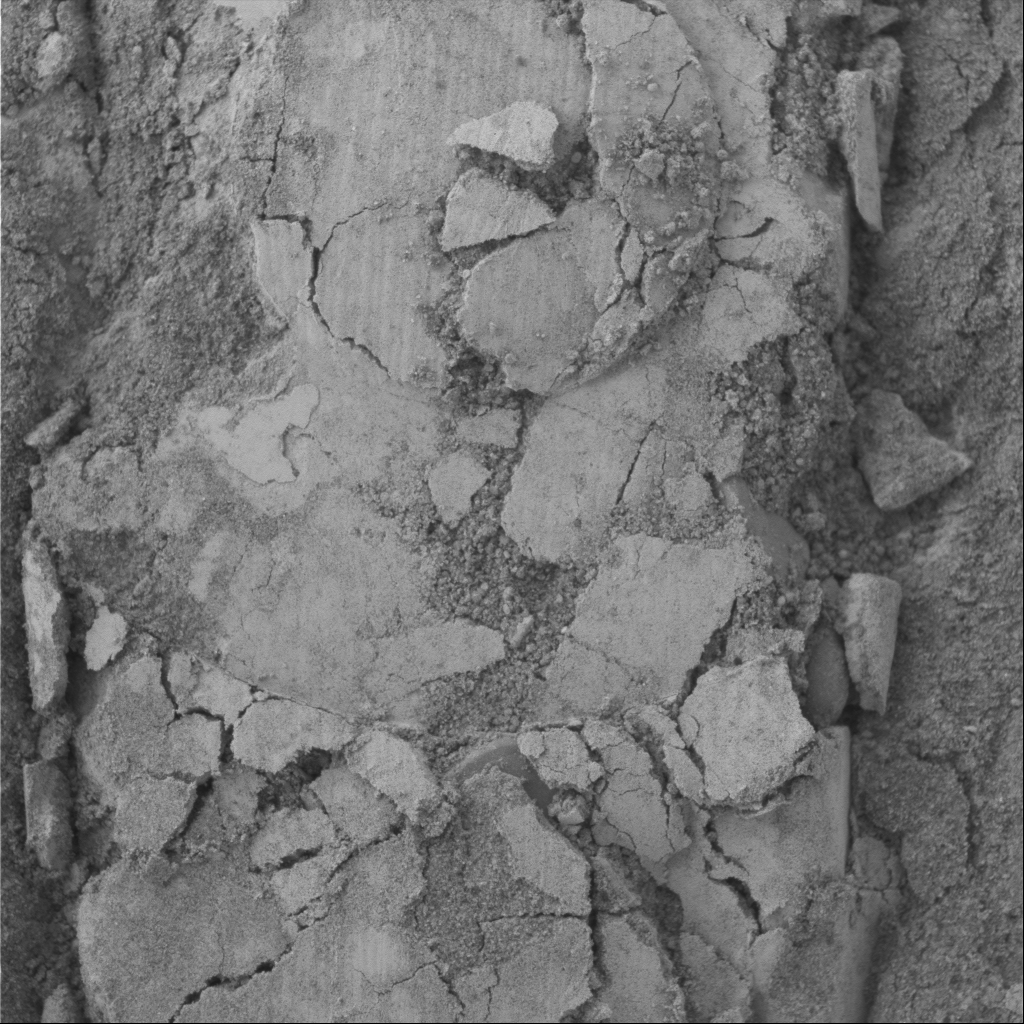

Closeup View of Compacted Soil

Soil on Mars can be a bit clumpy, as shown in this image of soil after it was compacted by one of the wheels of NASA’s Mars Exploration Rover Spirit. Scientists think the light-colored material may be a global layer of airfall dust. Spirit’s microscopic imager took this picture, showing an area approximately 3 centimeters (1.2 inches) square, during the rover’s 314th martian day, or sol (Nov. 19, 2004).

Credit: NASA/JPL/Cornell/USGS